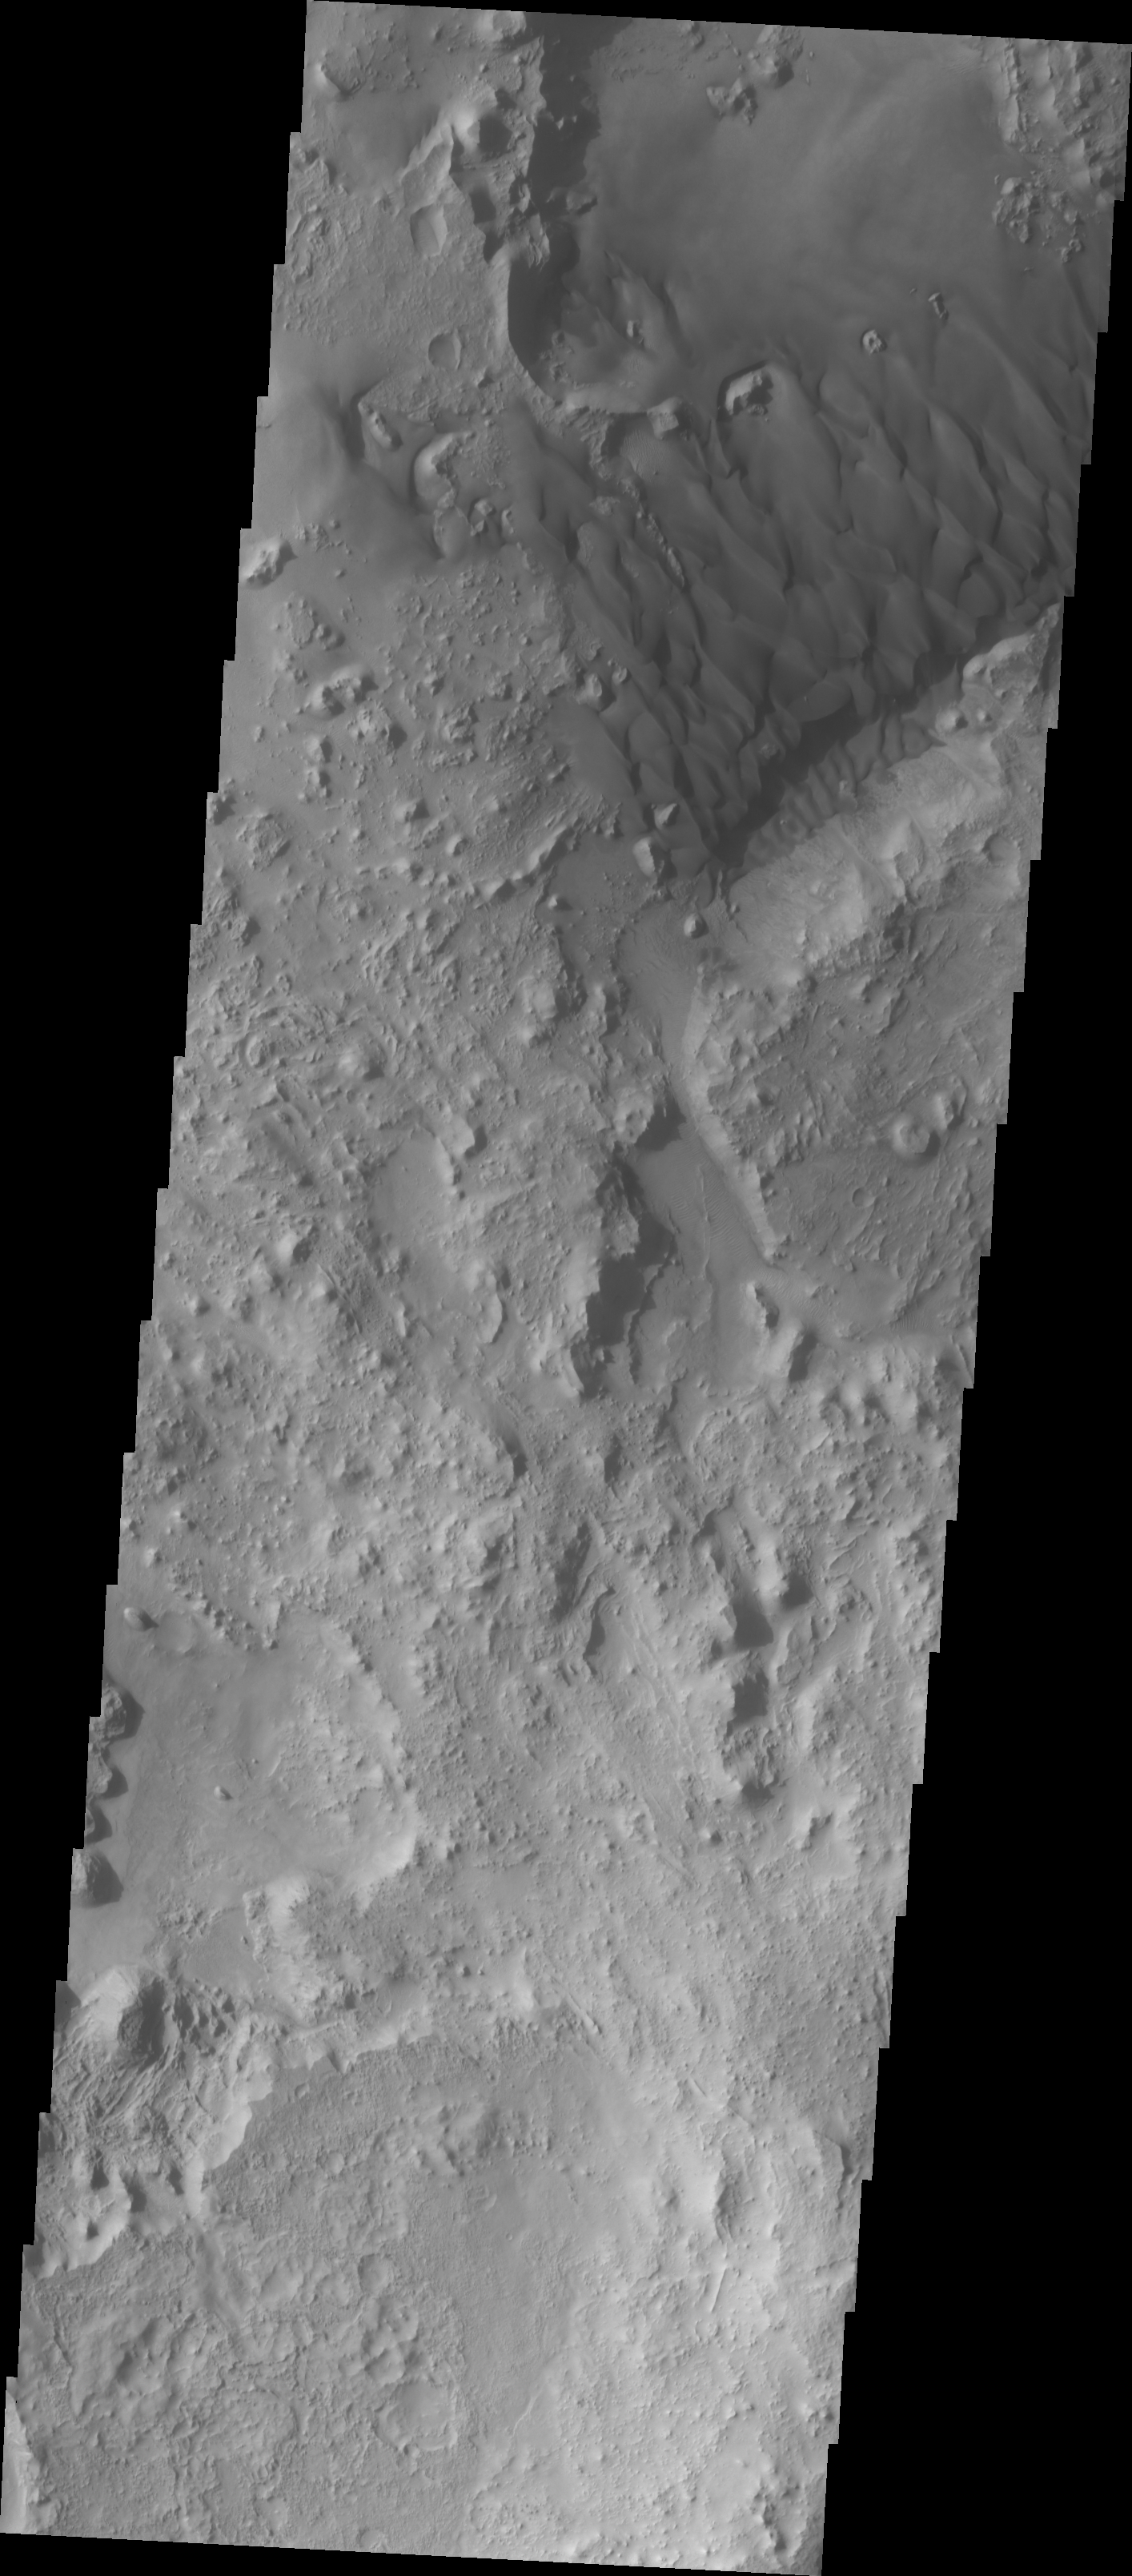

Investigating Mars: Arabia Terra Dunes

The bottom of this image shows the hills and mesas within the crater. The dunes at the top of the image are engulfing and covering the hills. In some locations the hills are still a substantial obstacle to the wind. In these cases the wind is blowing sand up against the windward side, but the hill is causing chaotic wind flow around the hill and rather than depositing sand, the wind is actually removing sand on the leeward side of the hill. With continued winds and sand movement the deposition of material will eventually build up along the leeward side of the hill and then engulf the hill on all sides.

Located in eastern Arabia is an unnamed crater, 120 kilometers (75 miles) across. The floor of this crater contains a large exposure of rocky material, a field of dark sand dunes, and numerous patches of what is probably fine-grain sand. The shape of the dunes indicate that prevailing winds have come from different directions over the years.

The Odyssey spacecraft has spent over 15 years in orbit around Mars, circling the planet more than 71,000 times. It holds the record for longest working spacecraft at Mars. THEMIS, the IR/VIS camera system, has collected data for the entire mission and provides images covering all seasons and lighting conditions. Over the years many features of interest have received repeated imaging, building up a suite of images covering the entire feature. From the deepest chasma to the tallest volcano, individual dunes inside craters and dune fields that encircle the north pole, channels carved by water and lava, and a variety of other feature, THEMIS has imaged them all. For the next several months the image of the day will focus on the Tharsis volcanoes, the various chasmata of Valles Marineris, and the major dunes fields. We hope you enjoy these images!

Credit: NASA/JPL-Caltech/ASU